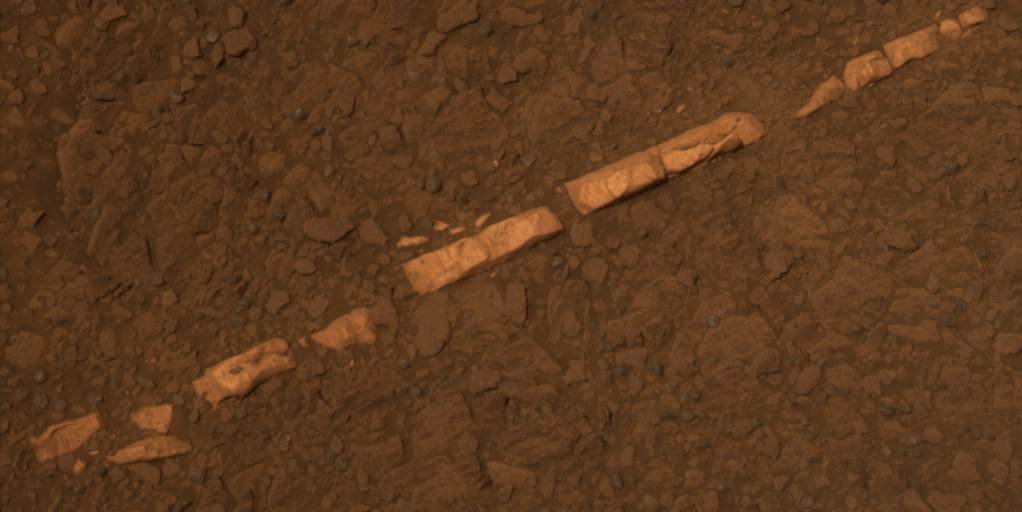

‘Homestake’ Vein in Color

This color view of a mineral vein called “Homestake” comes from the panoramic camera (Pancam) on NASA’s Mars Exploration Rover Opportunity. The vein is about the width of a thumb and about 18 inches (45 centimeters) long. Opportunity examined it in November 2011 and found it to be rich in calcium and sulfur, possibly the calcium-sulfate mineral gypsum.

“Homestake” is near the edge of the “Cape York” segment of the western rim of Endeavour Crater.

Exposures combined into this view were taken through Pancam filters admitting light with wavelengths centered at 601 nanometers (red), 535 nanometers (green) and 482 nanometers (blue). The view is presented in approximate true color. This “natural color” is the rover team’s best estimate of what the scene would look like if humans were there and able to see it with their own eyes.

The exposures were taken during the 2,769th Martian day, or sol, of Opportunity’s career on Mars (Nov. 7, 2011).

Credit: NASA/JPL-Caltech/Cornell/ASU